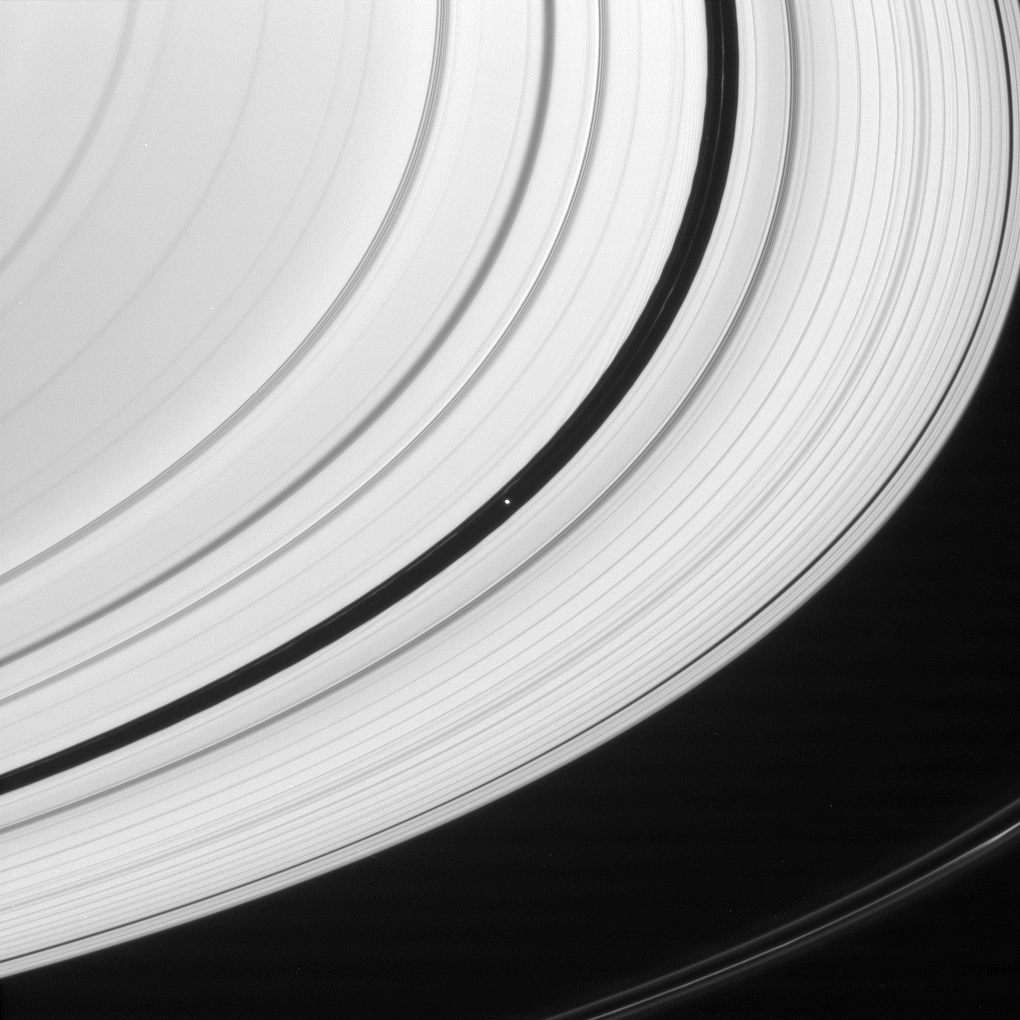

Encke Inhabitants

Embedded in Saturn’s A ring is saucer-shaped Pan. The moon is seen here with two of the diffuse ringlets with which it shares the Encke Gap.

At the top of the scene, the inner edge of the broad gap displays both edge waves and wakes caused by Pan (26 kilometers, or 16 miles across).

The thin strands of the F ring are seen at lower right.

This view looks toward the unilluminated side of the rings from about 11 degrees above the ringplane. The image was taken in visible light with the Cassini spacecraft narrow-angle camera on Feb. 12, 2008. The view was acquired at a distance of approximately 1.6 million kilometers (1 million miles) from Pan. Image scale is 10 kilometers (6 miles) per pixel.

The Cassini-Huygens mission is a cooperative project of NASA, the European Space Agency and the Italian Space Agency. The Jet Propulsion Laboratory, a division of the California Institute of Technology in Pasadena, manages the mission for NASA’s Science Mission Directorate, Washington, D.C. The Cassini orbiter and its two onboard cameras were designed, developed and assembled at JPL. The imaging operations center is based at the Space Science Institute in Boulder, Colo.

Credit: NASA/JPL/Space Science Institute